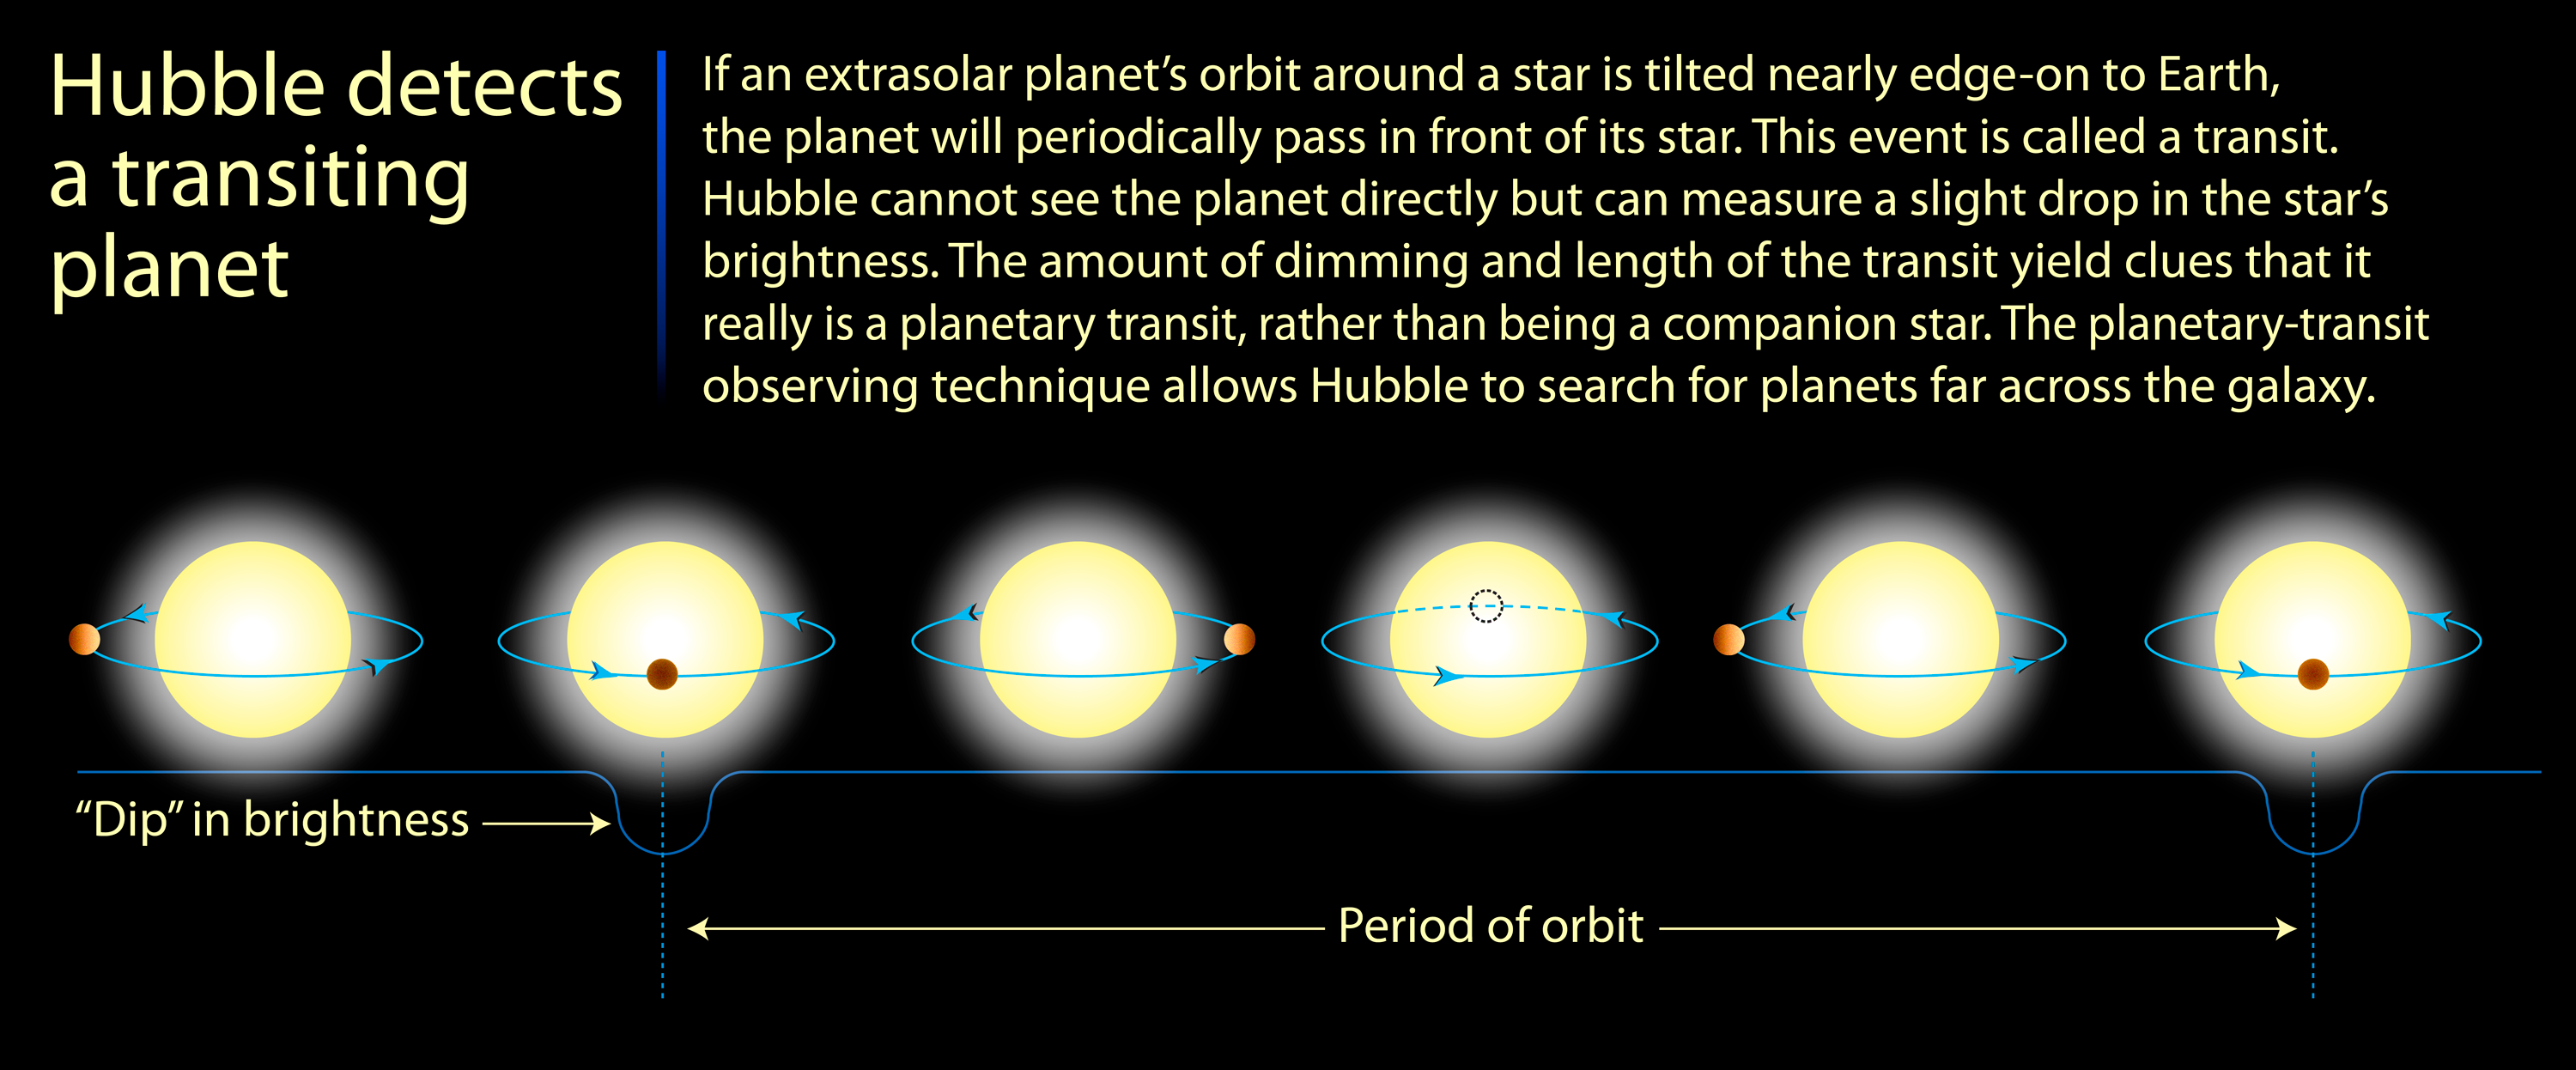

Hubble Detects a Transiting Planet

Credit: NASA, ESA, and A. Feild (STScI)